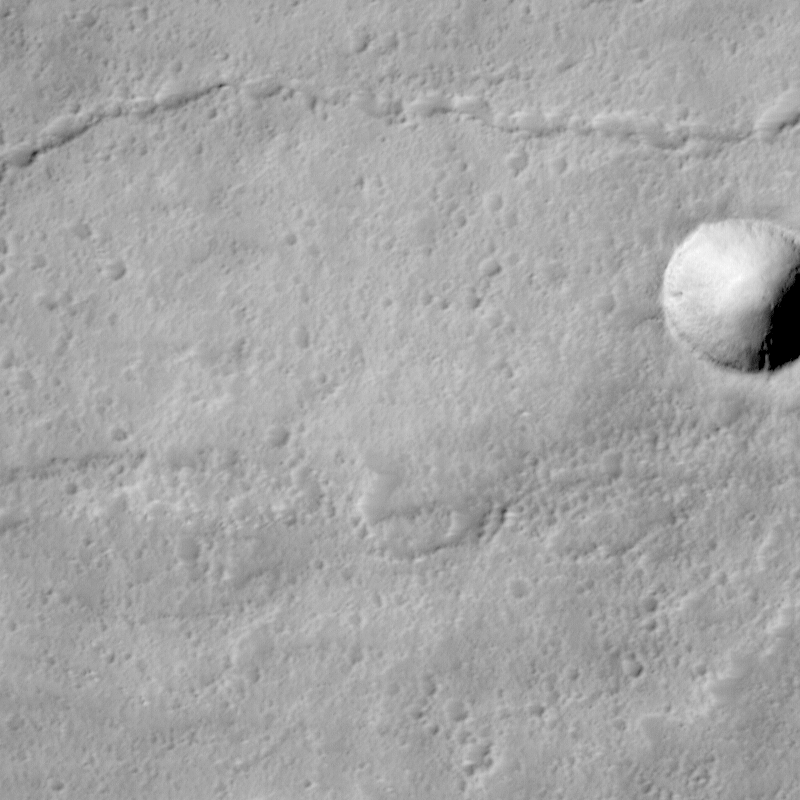

Lava Flows On Ascraeus Mons Volcano

Ascraeus Mons Volcano:
Like Earth, Mars has many volcanoes and volcanic features. This high-resolution view shows some of the lava flows near the summit of Ascraeus Mons, one of the three giant shield volcanoes known as the “Tharsis Montes.” Volcanoes form when magma (molten rock) erupts out onto the surface of a planet. Based on Viking-era observations, Ascraeus Mons is considered to be one of the tallest volcanoes on Mars… its summit is more than 11 km (6.8 miles) above the surrounding plain. The summit is more than 23 km (14 miles) higher in elevation than the place where Mars Pathfinder landed in July 1997.

Description of MOC Image:
This picture shows an area that is about 20 km (12 miles) higher in elevation than the Mars Pathfinder landing site. The picture shows three main features: (1) a crater at the center-right, (2) a sinuous, discontinuous channel across the upper half, and (3) a rough and pitted, elevated surface across the lower half of the image.

(1) Crater at center right. Distinguishing meteor craters from volcanic craters can sometimes be a challenge on Mars. This particular crater was most likely formed by meteor impact because it has a raised rim and a faint radial ejecta pattern around the outside of it. This crater is 600 m (2000 feet) across, about 3/4 the size of the famous “Meteor Crater” near Winslow, Arizona.

(2) Sinuous channel. The type of discontinuous channel running across the upper half of the image is sometimes referred to as a “sinuous rille.” These are common on the volcanic plains of the Moon and among volcanoes and volcanic plains on Earth. Such a channel was once a lava tube. It is running down the middle of an old lava flow. The “tube” looks like a “channel” because its roof has collapsed. The discontinuous nature of this channel is the result of the collapse, or “cave-in” of what was once the roof of the lava tube. It is common for certain types of relatively fluid lavas to form lava tubes. As it is being emplaced, the outer margins of the lava flow cool and harden, but the interior remains hot and continues to flow down-hill. Eventually, the eruption stops and the lava inside the tube cools, contracts, and hardens, leaving behind a tube (basically, a long narrow cave).

(3) Rough elevated surface. The rough, pitted, and elevated surface across the bottom half of the image is a lava flow. The margins of this feature are somewhat lobate in form, and the entire feature is elevated above its surroundings, indicating that it was the last lava flow to pour through this region.

Putting it All Together: Aa and Pahoehoe Lava Flows:
Shield volcanoes such as Ascraeus Mons form from relatively fluid lavas. Shield volcanoes on Earth include the well-known Islands of Hawai’i. The kind of lava that is fluid enough to make shield volcanoes is called basalt. This is an iron- and magnesium-rich silicate lava that, when cooled, is usually black or very dark brown.

Basalt lava flows come in two main varieties: Aa and Pahoehoe. These are Hawai’ian names. “Aa” (pronounced “ah-ah”) lava flows have very rough, jumbly surfaces, and they usually lack lava tubes. “Aa” lava flow surfaces are very rough to walk on– thus the term “aa” probably refers to the sound a person might make when walking on a cooled/solidified aa flow in bare feet!

“Pahoehoe” (pronounced “pa-hoy-hoy”) is a term that means “ropey.” The surfaces of pahoehoe lava flows are generally very smooth and billowy. Sometimes they have a ropy texture like melted taffy or caramel. Pahoehoe flows very commonly contain lava tubes.

The rough-surfaced flow across the lower half of the MOC image is interpreted to be an “aa” lava flow, and the smoother surface with a sinuous channel running down its center is interpreted to be a “pahoehoe” lava flow. Both would indicate that the lavas on Ascraeus Mons, at least at this location, are probably composed of basalt.

More Picture Information:
This MOC picture is a subframe of image #26705, centered approximately at 11.5°N latitude, 103.5°W longitude. It was taken on April 28, 1998, at 4:23 AM Universal Time, on Mars Global Surveyor’s 267th orbit around Mars. Orbit 267 was the second-to-last orbit on which observations were obtained before Mars and the spacecraft passed behind the Sun for several weeks known as “Solar Conjunction.”

Malin Space Science Systems and the California Institute of Technology built the MOC using spare hardware from the Mars Observer mission. MSSS operates the camera from its facilities in San Diego, CA. The Jet Propulsion Laboratory’s Mars Surveyor Operations Project operates the Mars Global Surveyor spacecraft with its industrial partner, Lockheed Martin Astronautics, from facilities in Pasadena, CA and Denver, CO.

Credit: NASA/JPL/MSSS